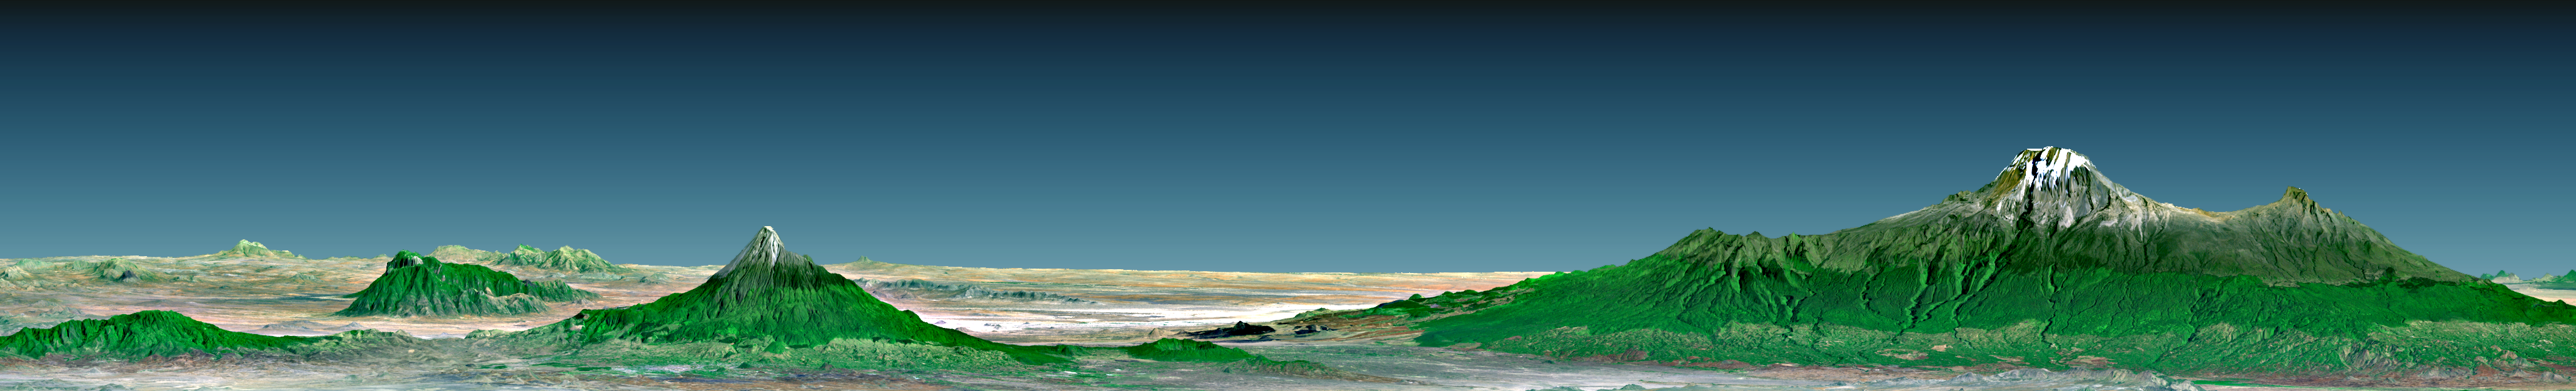

Perspective with Landsat Overlay, Mount Kilimanjaro, Tanzania

Mount Kilimanjaro (Kilima Njaro or “shining mountain” in Swahili), the highest point in Africa, reaches 5,895 meters (19,340 feet) above sea level, tall enough to maintain a permanent snow cap despite being just 330 kilometers (210 miles) south of the equator. It is the tallest free-standing mountain on the Earth’s land surface world, rising about 4,600 meters (15,000 feet) above the surrounding plain. Kilimanjaro is a triple volcano (has three peaks) that last erupted perhaps more than 100,000 years ago but still exudes volcanic gases. It is accompanied by about 20 other nearby volcanoes, some of which are seen to the west (left) in this view, prominently including Mount Meru, which last erupted only about a century ago. The volcanic mountain slopes are commonly fertile and support thick forests, while the much drier grasslands of the plains are home to elephants, lions, and other savanna wildlife.

This 3-D perspective view was generated using topographic data from the Shuttle Radar Topography Mission (SRTM), a Landsat 7 satellite image, and a false sky. Topographic expression is vertically exaggerated two times.

Landsat has been providing visible and infrared views of the Earth since 1972. SRTM elevation data matches the 30-meter (98-foot) resolution of most Landsat images and will substantially help in analyzing the large and growing Landsat image archive, managed by the U.S. Geological Survey (USGS).

Elevation data used in this image was acquired by the Shuttle Radar Topography Mission (SRTM) aboard the Space Shuttle Endeavour, launched on Feb. 11, 2000. SRTM used the same radar instrument that comprised the Spaceborne Imaging Radar-C/X-Band Synthetic Aperture Radar (SIR-C/X-SAR) that flew twice on the Space Shuttle Endeavour in 1994. SRTM was designed to collect 3-D measurements of the Earth’s surface. To collect the 3-D data, engineers added a 60-meter (approximately 200-foot) mast, installed additional C-band and X-band antennas, and improved tracking and navigation devices. The mission is a cooperative project between NASA, the National Imagery and Mapping Agency (NIMA) of the U.S. Department of Defense and the German and Italian space agencies. It is managed by NASA’s Jet Propulsion Laboratory, Pasadena, Calif., for NASA’s Earth Science Enterprise, Washington, D.C.

Size: View width 124 kilometers (77 miles), View distance 166 kilometers (103 miles)
Location: 3 degrees South latitude, 37 degrees East longitude
Orientation: View North, 2 degrees below horizontal, 2 times vertical exaggeration
Image Data: Landsat Bands 3, 2+4, 1 as red, green, blue, respectively.
Original Data Resolution: SRTM 1 arc-second (30 meters or 98 feet), Thematic Mapper 30 meters (98 feet)
Date Acquired: February 2000 (SRTM), A February 21, 2000 (Landsat 7)

Credit: NASA/JPL/NIMA